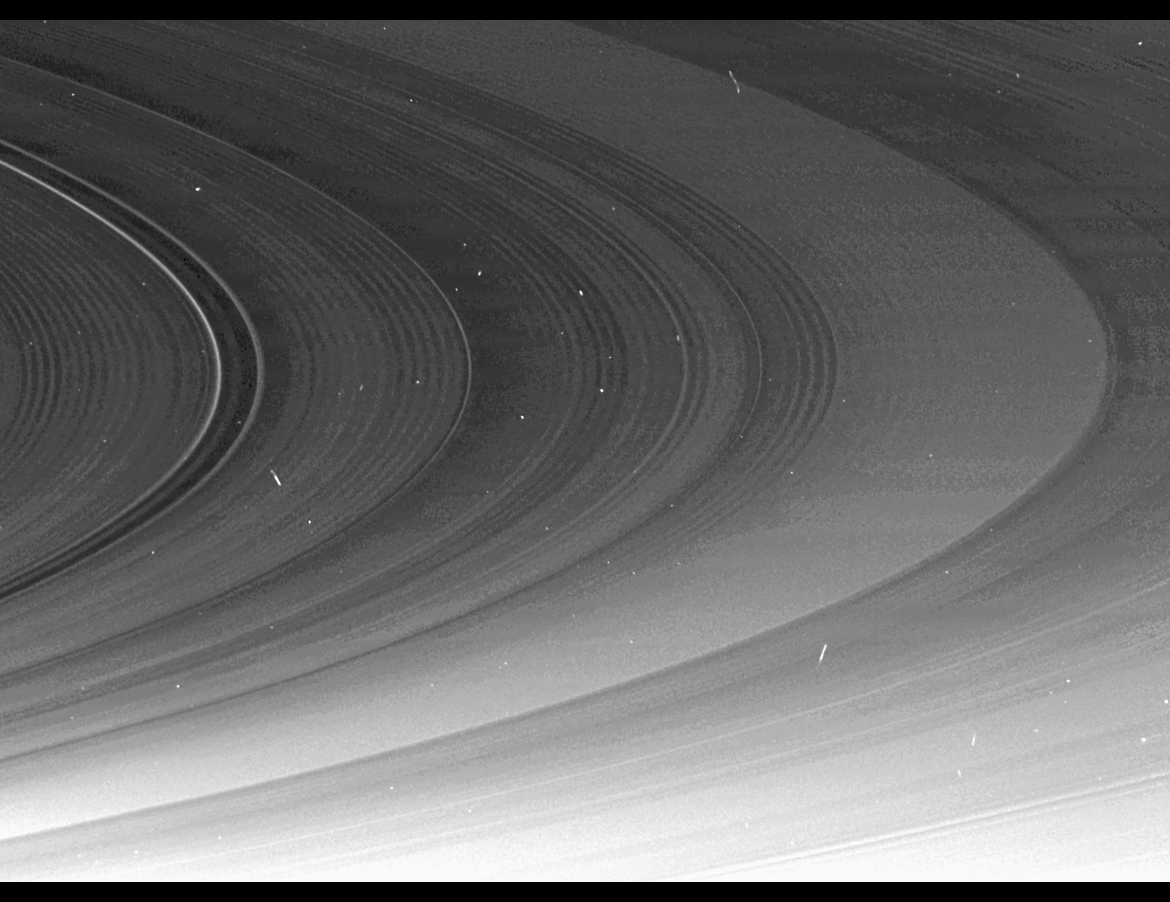

Inner B Ring Terminus

This mosaic of Cassini images, part of a larger mosaic of images captured just hours before exact equinox at Saturn, shows that the spiral corrugation in the planet’s inner rings continues right up to the inner B ring … an unexpected result that scientists are working to understand.

The inner B ring boundary is visible on the right. The C ring’s Maxwell Gap, demarcated by two bright arcs in this view, is on the left.

The larger mosaic shows a gently undulating pattern stretching from the D ring to inner B ring (see PIA11670).

An earlier mosaic, captured in June, showed the corrugation extending only as far as the middle of the C ring (see PIA11664).

The periodic brightness variations in this corrugation are most likely caused by the changing slopes in the rippled ring plane, much like the corrugations of a tin roof. Although previous Cassini observations (see PIA08325) had revealed corrugations in the D ring extending over 500 miles (800 kilometers), this image now shows these features extending beyond their origin in the D ring for 11,000 miles (17,000 kilometers) into the C ring. This new imagery supports earlier evidence that something happened in the early 1980s to generate this feature.

In 2006, imaging scientists speculated that a collision with a comet or asteroid may have disturbed the D ring. That explanation seems less likely now that this new image shows the effect spread over a much broader radial range, extending completely across the C ring, and scientists are continuing to investigate the cause of this disturbance.

Whatever created the corrugation apparently tilted a vast region of the inner rings relative to Saturn’s gravitational field in a relatively short period of time during the early 1980s. In the intervening years, the natural tendency for inclined orbits to systematically and slowly wobble at different rates, depending on their distance from Saturn, has created a tightly wound spiral corrugation in the ring plane.

This view and others like it are only possible around the time of Saturn’s equinox which occurs every half-Saturn-year (equivalent to about 15 Earth years). Exact equinox is when the sun is directly overhead at the equator. The illumination geometry that accompanies equinox lowers the sun’s angle to the ring plane, significantly darkens the rings, and causes out-of-plane structures to cast long shadows across the rings. Cassini’s cameras have spotted not only the predictable shadows of some of Saturn’s moons (see PIA11657), but also the shadows of newly revealed vertical structures in the rings themselves (see PIA11665).

This view looks toward the southern side of the rings from about 4 degrees below the ring plane. Background stars are visible shining through the rings, and the image has not been cleaned to remove cosmic rays, which struck the camera’s detector during the exposures.

The image was taken in visible light with the Cassini spacecraft narrow-angle camera on Aug. 10, 2009. The view was acquired at a distance of approximately 888,000 kilometers (552,000 miles) from Saturn and at a Sun-Saturn-spacecraft, or phase, angle of 157 degrees. Image scale is 5 kilometers (3 miles) per pixel.

The Cassini-Huygens mission is a cooperative project of NASA, the European Space Agency and the Italian Space Agency. The Jet Propulsion Laboratory, a division of the California Institute of Technology in Pasadena, manages the mission for NASA’s Science Mission Directorate, Washington, D.C. The Cassini orbiter and its two onboard cameras were designed, developed and assembled at JPL. The imaging operations center is based at the Space Science Institute in Boulder, Colo.

Credit: NASA/JPL/Space Science Institute